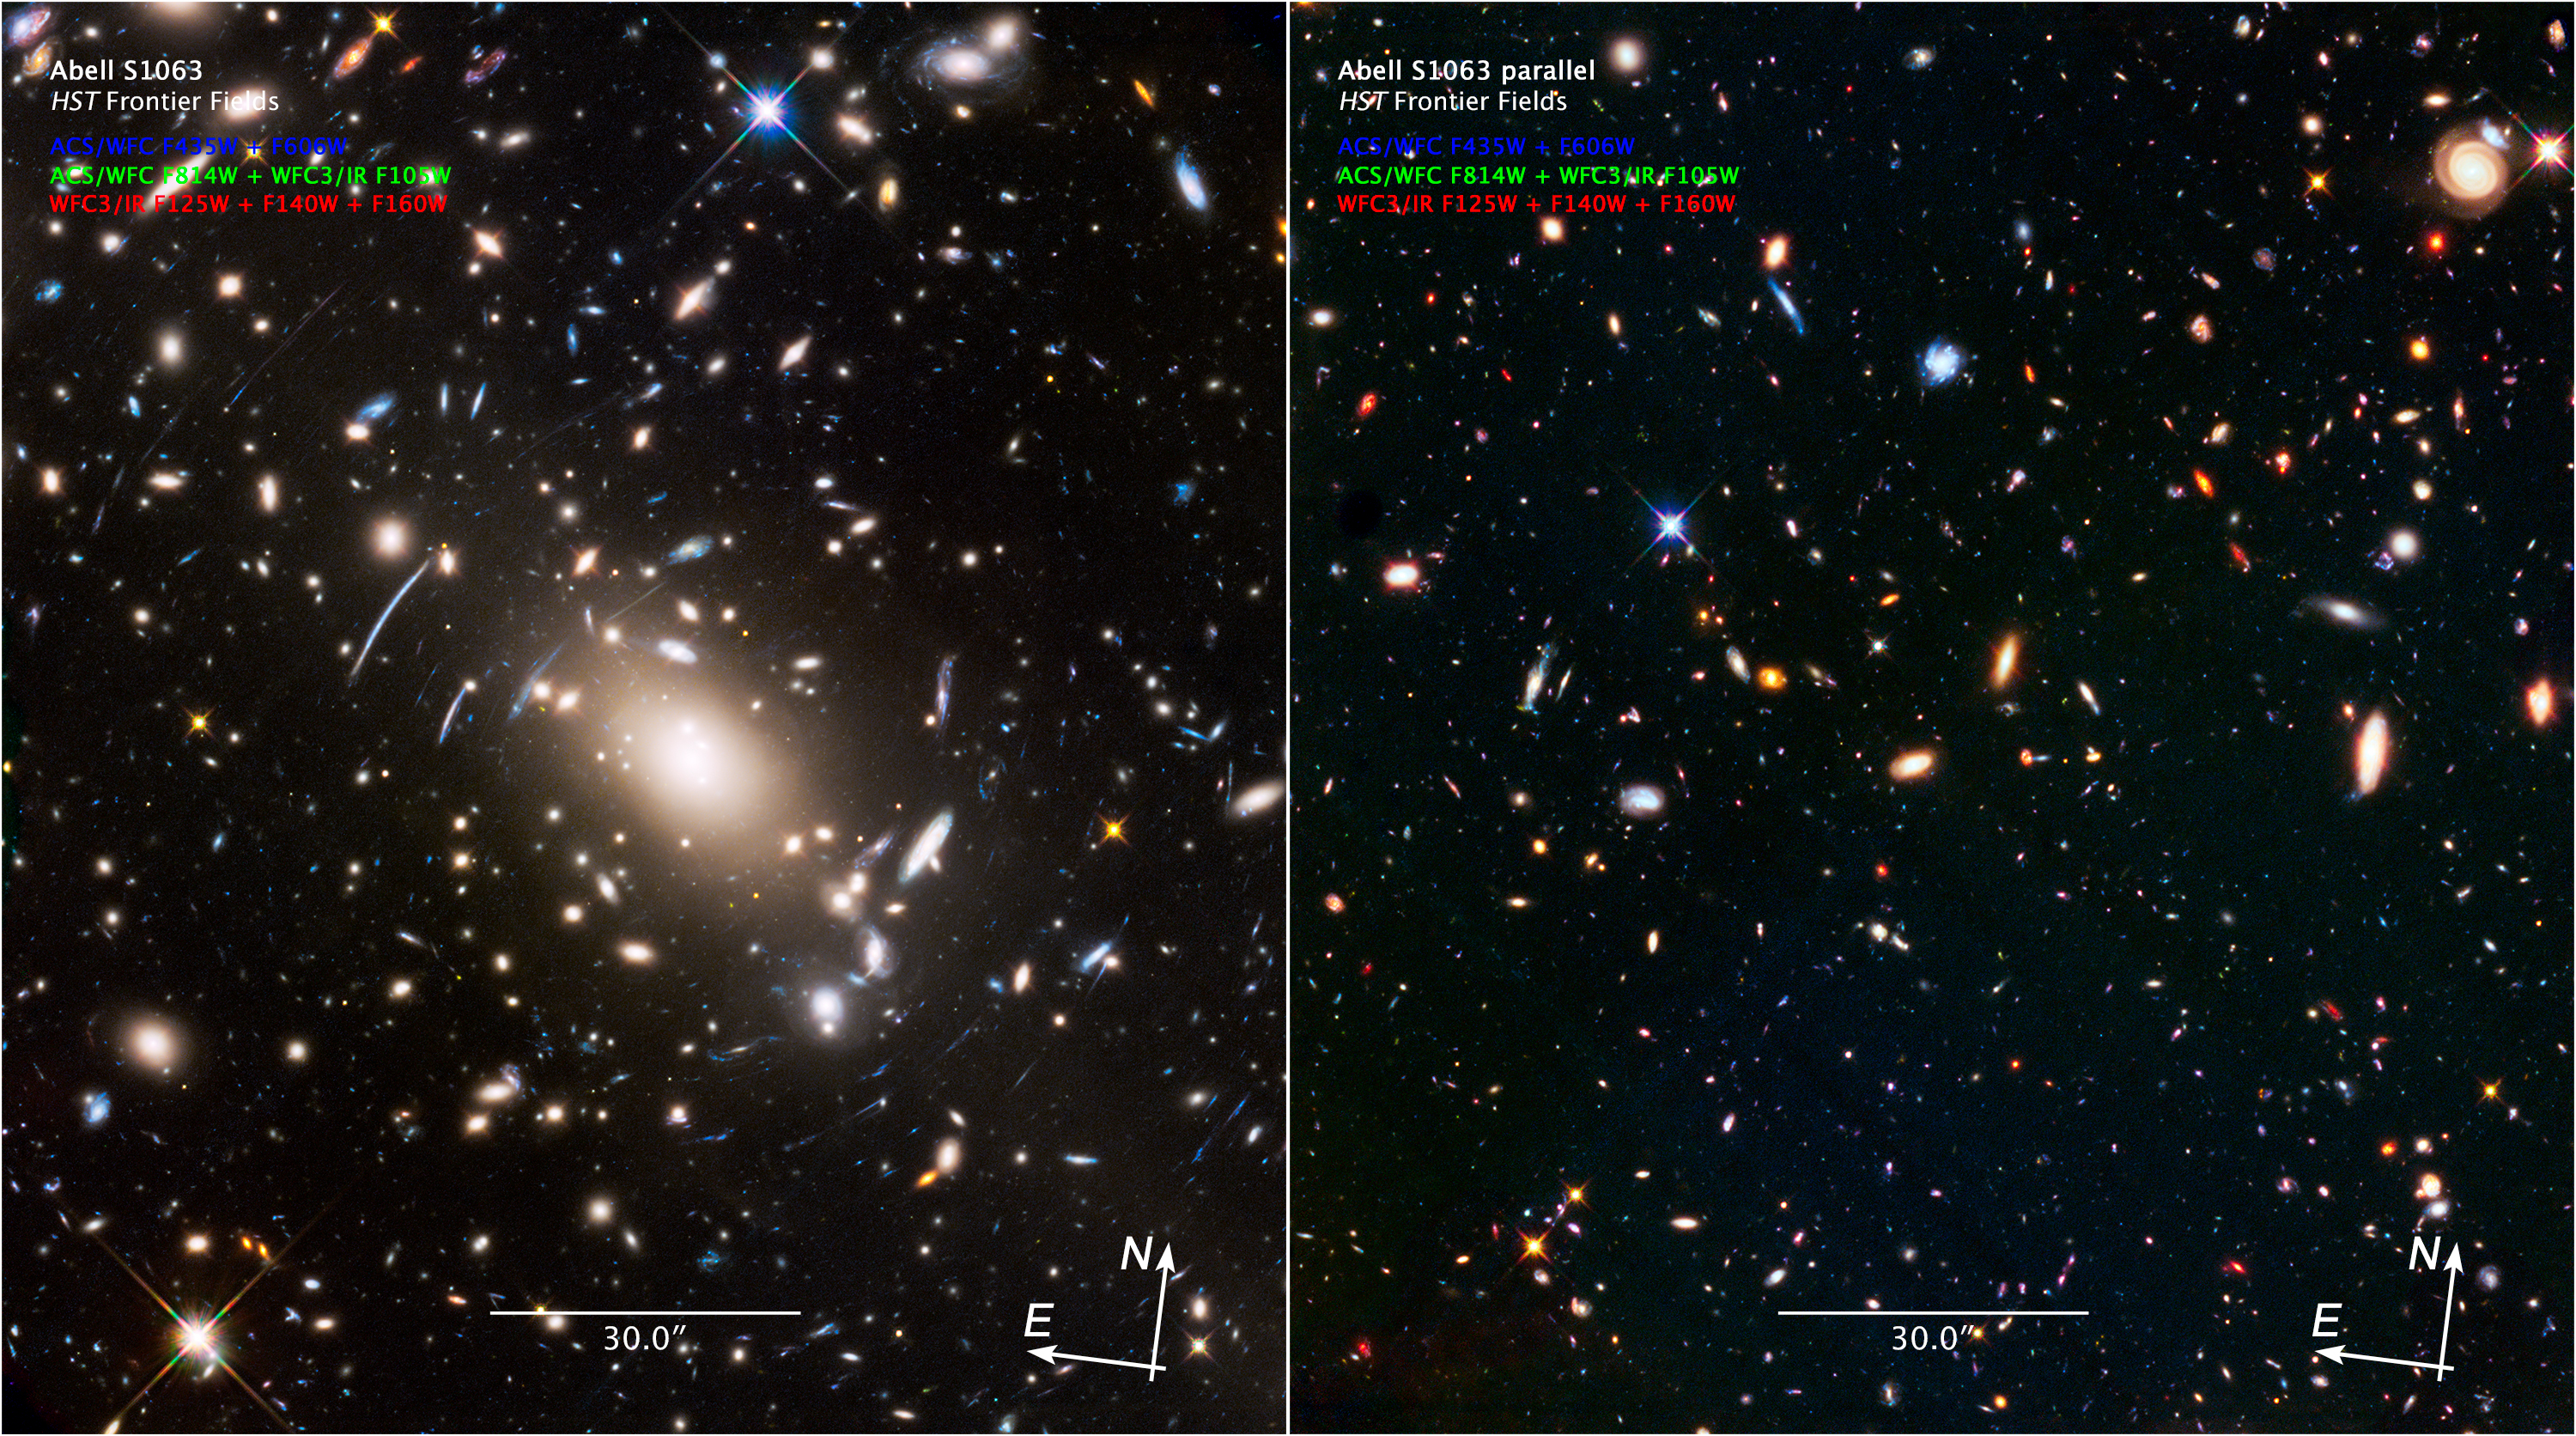

Scale and Compass Image for Abell S1063 and Parallel Field

Object Name: Abell S1063 Frontier Field (left) and Parallel Field (right)
Object Description: Galaxy Cluster and Gravitational Lens
Instrument: HST/ACS/WFC, HST/WFC3/IR
Filters: HST/ACS/WFC: F435W (B), F606W (R), and F814W (I) HST/WFC3/IR: F105W (Y), F125W (J), F140W (JH), and F160W (H)

These images are composites of separate exposures acquired by the WFC3/IR and ACS/WFC instruments. Several filters were used to sample various wavelengths. The color results from assigning different hues (colors) to each monochromatic (grayscale) image associated with an individual filter. In this case, the assigned colors are: Blue: ACS/WFC F435W (B) + F606W (R) Green: ACS/WFC F814W (I) + WFC3/IR F105W (Y) Red: WFC3/IR F125W (J) + F140W (JH) + F160W (H)

Credit: NASA, ESA, and Z. Levay (STScI); Acknowledgment: J. Lotz (STScI)